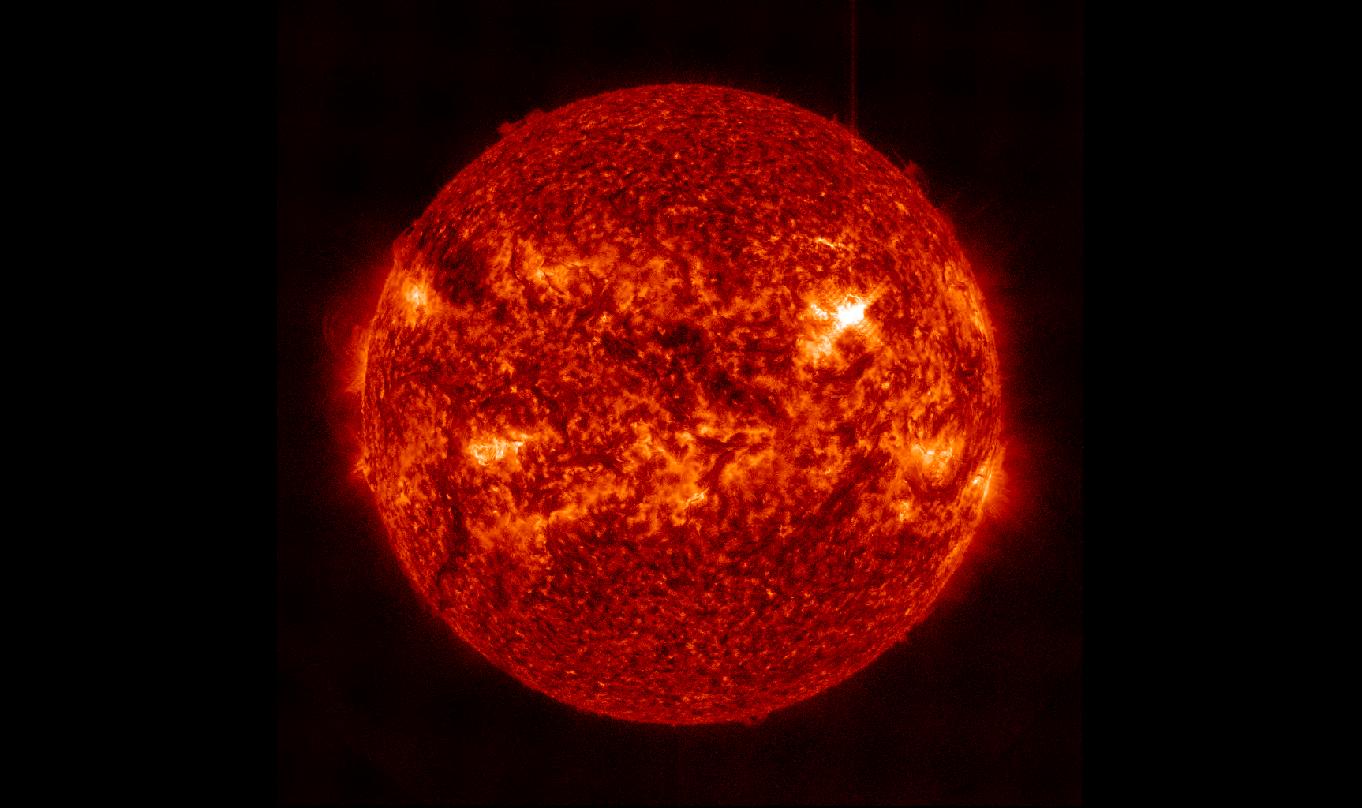

NASA's Best-Observed X-Class Flare of All Time

The March 29, 2014, X-class flare appears as a bright light on the upper right in this image from SDO, showing light in the 304 Angstrom wavelength. This wavelength shows material on the sun in what's called the transition region, where the chromosphere transitions into the upper solar atmosphere, the corona. Some light of the flare is clearly visible, but the flare appears brighter in other images that show hotter temperature material. -- On March 29, 2014 the sun released an X-class flare. It was observed by NASA's Interface Region Imaging Spectrograph, or IRIS; NASA's Solar Dynamics Observatory, or SDO; NASA's Reuven Ramaty High Energy Solar Spectroscopic Imager, or RHESSI; the Japanese Aerospace Exploration Agency's Hinode; and the National Solar Observatory's Dunn Solar Telescope located at Sacramento Peak in New Mexico. To have a record of such an intense flare from so many observatories is unprecedented. Such research can help scientists better understand what catalyst sets off these large explosions on the sun. Perhaps we may even some day be able to predict their onset and forewarn of the radio blackouts solar flares can cause near Earth - blackouts that can interfere with airplane, ship and military communications.

Credit: NASA/SDO/AIA